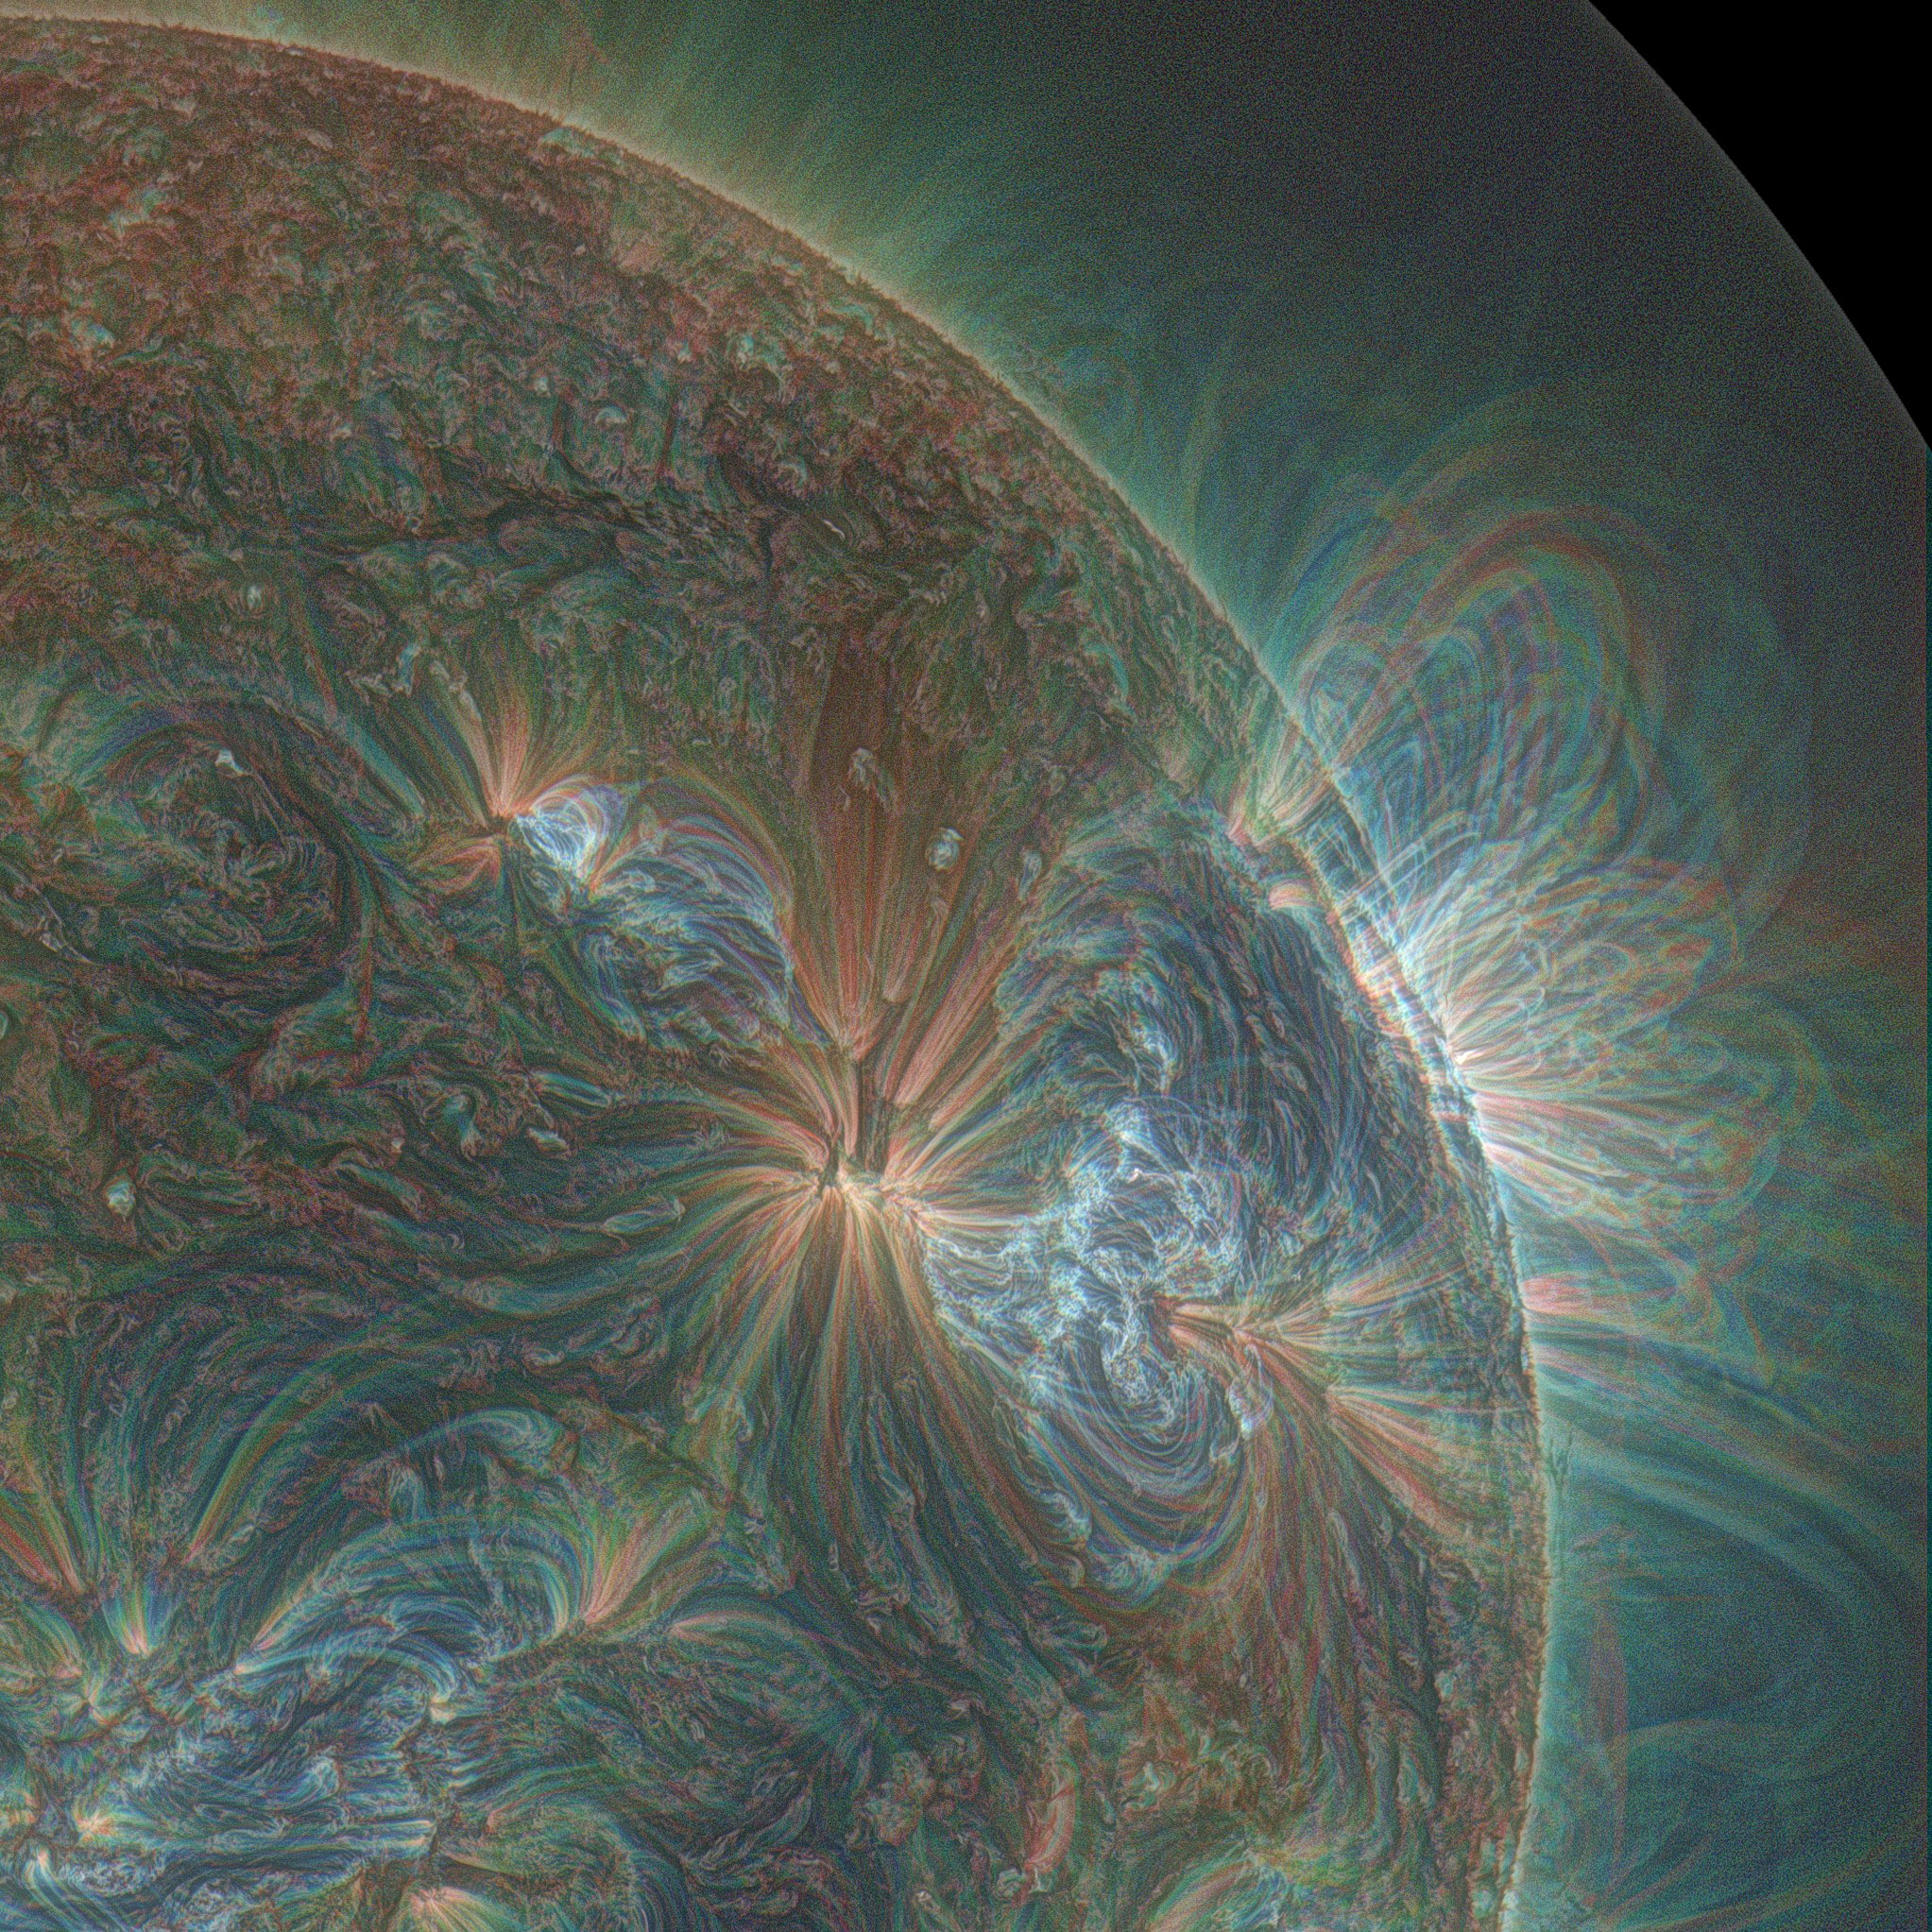

Puffing Sun Gives Birth To Reluctant Eruption

This combination of three wavelengths of light from NASA's Solar Dynamics Observatory shows one of the multiple jets that led to a series of slow coronal puffs on Jan. 17, 2013. The light has been colorized in red, green and blue.

Credit: NASA//SDO/Alzate